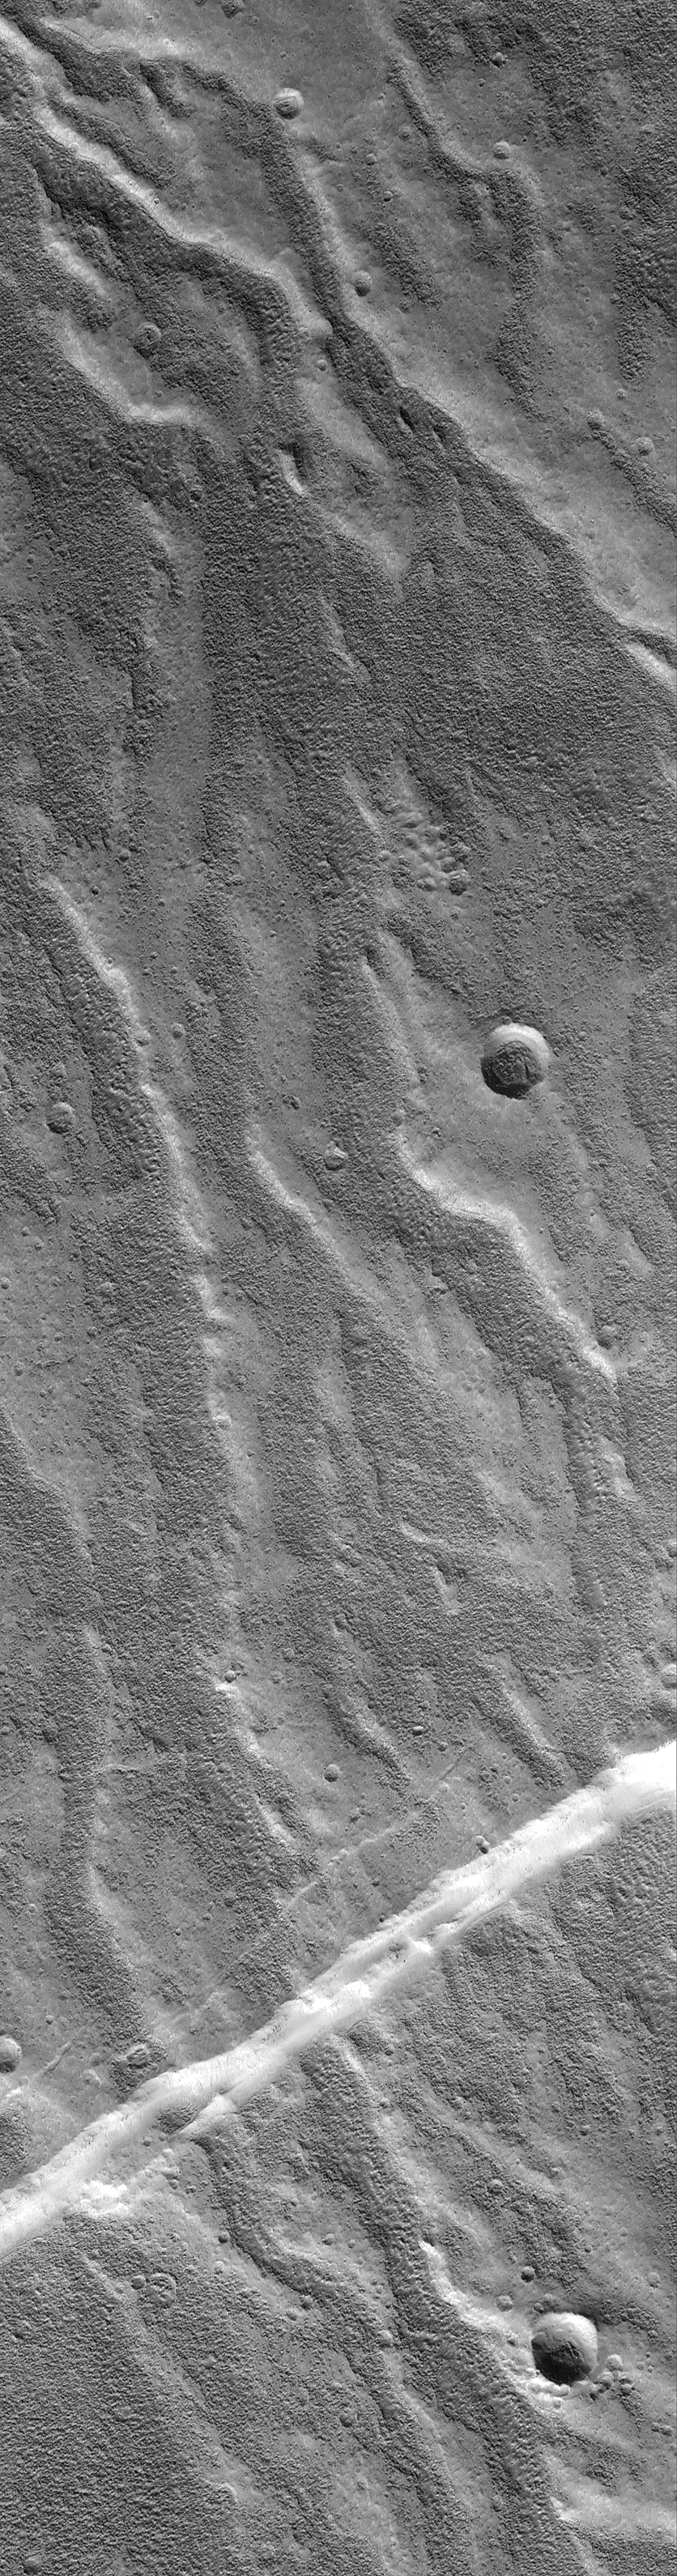

Alba Patera Valleys

24 October 2004
The northwest flanks of the broad, northern Tharsis volcano, Alba Patera, have been known since the 1970s to exhibit a plethora of what appeared to be branching valley networks running down the volcano slopes. Some investigators suggested that these valleys were evidence for precipitation and runoff of liquid water on the volcano flanks. It was hoped that high resolution images from the Mars Global Surveyor (MGS) Mars Orbiter Camera (MOC) would provide new details that would confirm or refute the hypothesis. The problem is, MGS MOC images instead showed a surface largely covered by an eroded, rough-textured mantle that obscured the valley floors. The images, such as the one shown here, also showed that the valleys are discontinuous and indistinct when viewed at high resolution (although, when shrunk to fit within the reduced-scale view on this web page, they may seem continuous — click on the image to view the full-scale picture). The valleys in the lower quarter of this image have been cut by a fault. This image is located on Alba Patera near 45.8°N, 111.8°W. The image covers an area about 3 km (1.9 mi) wide. Sunlight illuminates the scene from the lower left.

Credit: NASA/JPL/Malin Space Science Systems